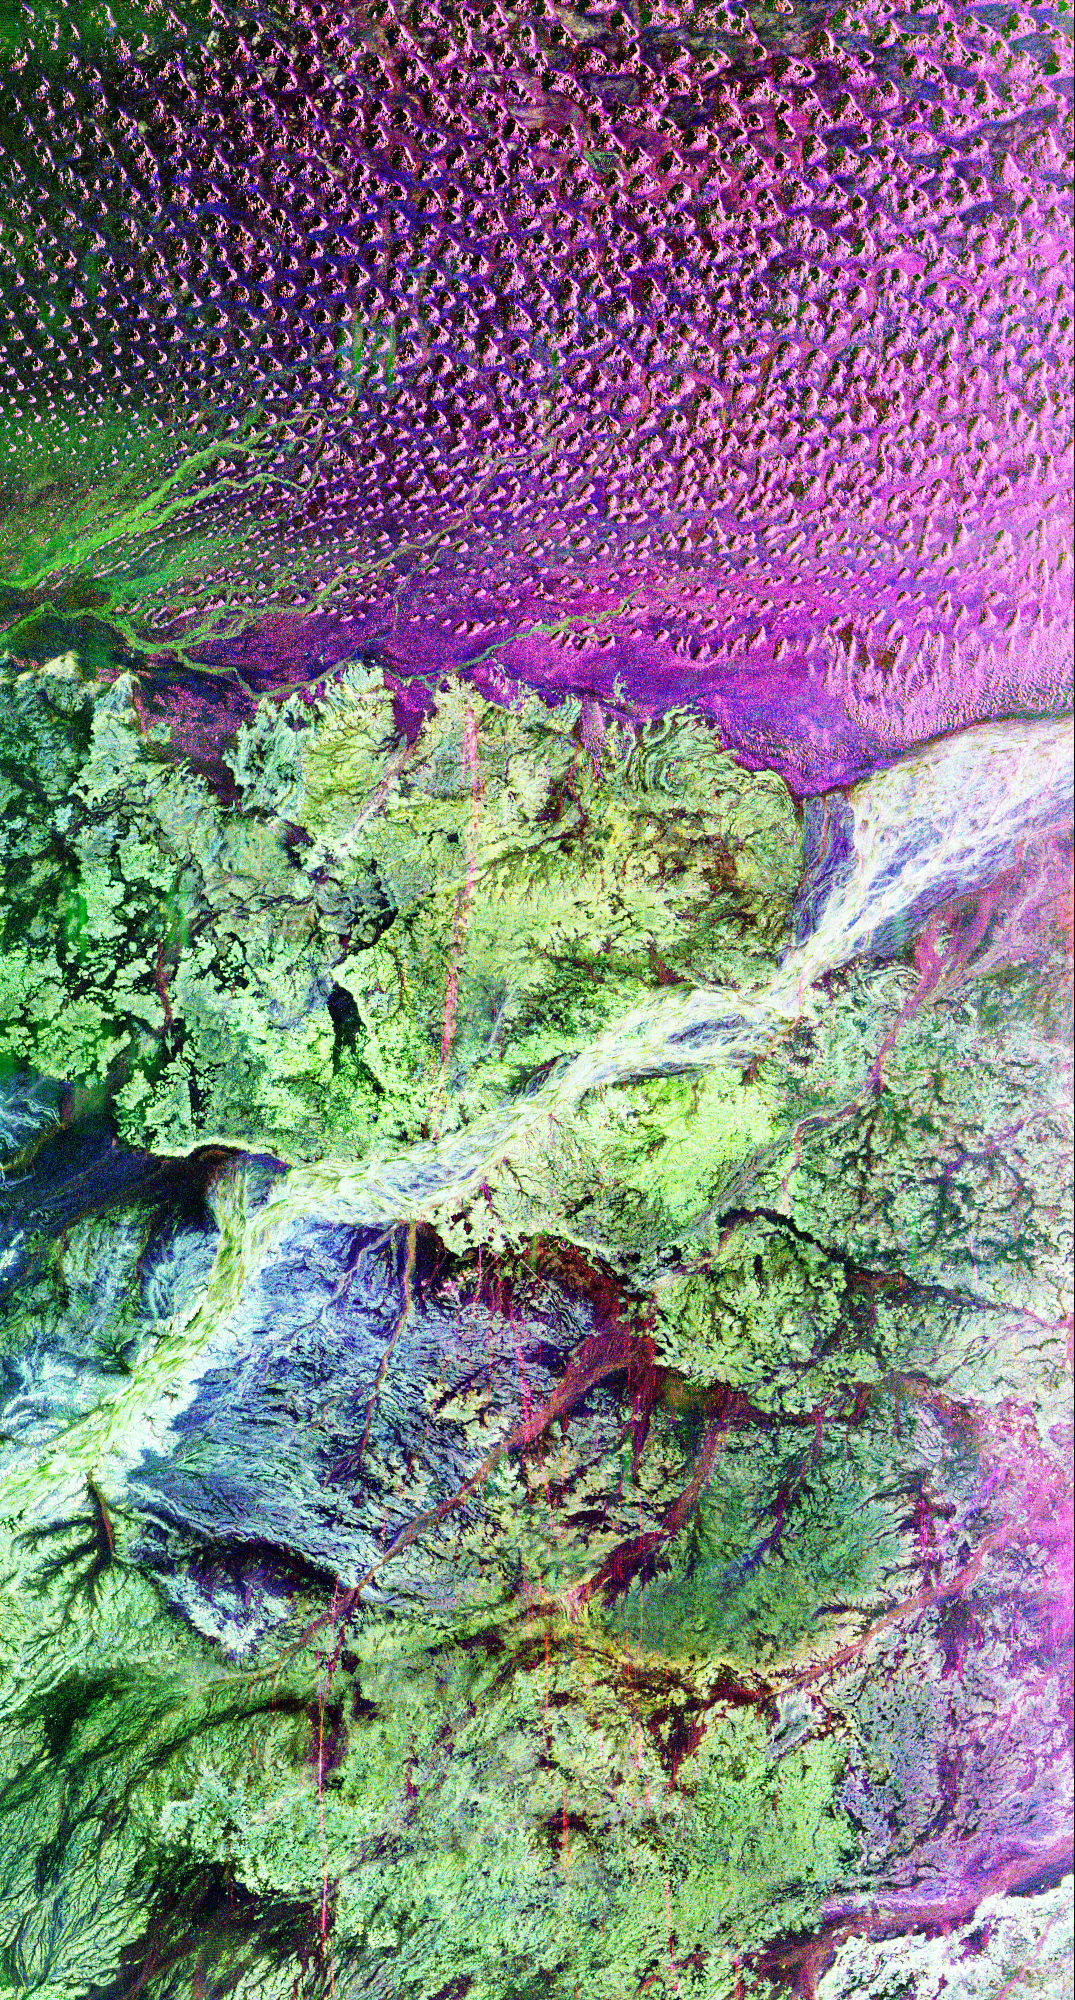

Space Radar Image of the Lost City of Ubar

This is a radar image of the region around the site of the lost city of Ubar in southern Oman, on the Arabian Peninsula. The ancient city was discovered in 1992 with the aid of remote sensing data. Archeologists believe Ubar existed from about 2800 B.C. to about 300 A.D. and was a remote desert outpost where caravans were assembled for the transport of frankincense across the desert.

This image was acquired on orbit 65 of space shuttle Endeavour on April 13, 1994 by the Spaceborne Imaging Radar C/X-Band Synthetic Aperture Radar (SIR-C/X-SAR). The SIR-C image shown is centered at 18.4 degrees north latitude and 53.6 degrees east longitude. The image covers an area about 50 by 100 kilometers (31 miles by 62 miles). The image is constructed from three of the available SIR-C channels and displays L-band, HH (horizontal transmit and receive) data as red, C-band HH as blue, and L-band HV (horizontal transmit, vertical receive) as green. The prominent magenta colored area is a region of large sand dunes, which are bright reflectors at both L-and C-band. The prominent green areas (L-HV) are rough limestone rocks, which form a rocky desert floor. A major wadi, or dry stream bed, runs across the middle of the image and is shown largely in white due to strong radar scattering in all channels displayed (L and C HH, L-HV).

The actual site of the fortress of the lost city of Ubar, currently under excavation, is near the Wadi close to the center of the image. The fortress is too small to be detected in this image. However, tracks leading to the site, and surrounding tracks, appear as prominent, but diffuse, reddish streaks. These tracks have been used in modern times, but field investigations show many of these tracks were in use in ancient times as well. Mapping of these tracks on regional remote sensing images was a key to recognizing the site as Ubar in 1992. This image, and ongoing field investigations, will help shed light on a little known early civilization.

Spaceborne Imaging Radar-C and X-Band Synthetic Aperture Radar (SIR-C/X-SAR) is part of NASA’s Mission to Planet Earth. The radars illuminate Earth with microwaves allowing detailed observations at any time, regardless of weather or sunlight conditions. SIR-C/X-SAR uses three microwave wavelengths: L-band (24 cm), C-band (6 cm) and X-band (3 cm). The multi-frequency data will be used by the international scientific community to better understand the global environment and how it is changing. The SIR-C/X-SAR data, complemented by aircraft and ground studies, will give scientists clearer insights into those environmental changes which are caused by nature and those changes which are induced by human activity.

SIR-C was developed by NASA’s Jet Propulsion Laboratory. X-SAR was developed by the Dornier and Alenia Spazio companies for the German space agency, Deutsche Agentur fuer Raumfahrtange-legenheiten (DARA), and the Italian space agency, Agenzia Spaziale Italiana (ASI), with the Deutsche Forschungsanstalt fuer Luft und Raumfahrt e.v.(DLR), the major partner in science, operations, and data processing of X-SAR.

Credit: NASA/JPL-Caltech